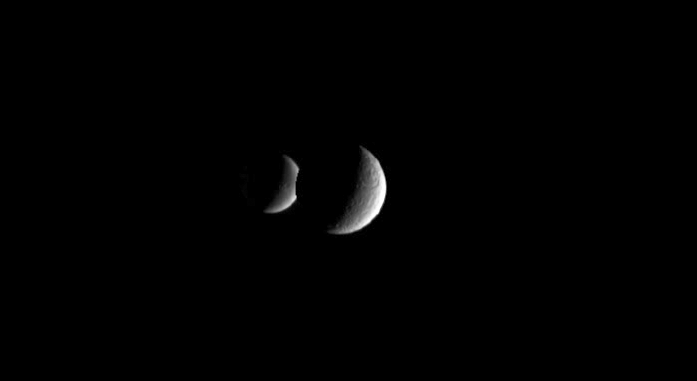

Rhea Eclipses Dione (Animation)

Two crescent moons dance around Saturn as far-off Dione slips behind its sibling moon Rhea. From Cassini’s perspective, Rhea’s bulk (1,528 kilometers, 949 miles wide) completely covered her smaller celestial companion Dione (1,126 kilometers, 700 miles wide) for about three minutes before the smaller moon re-emerged.

The images used for this movie sequence were taken over approximately 27 minutes as Cassini stared at Rhea. The images were aligned to keep Rhea close to the center of the scene. Additional frames were inserted among the 38 original Cassini images in order to smooth the appearance of Dione’s movement — a scheme called interpolation. For another eclipse movie showing these two moons, see PIA06199.

The clear-filter images in this movie were acquired with the Cassini narrow-angle camera on Dec. 5, 2005, from a distance of 2.4 million kilometers (1.5 million miles) from Rhea and 2.7 million kilometers (1.7 million miles) from Dione. Image scale is about 14 kilometers (9 miles) per pixel on Rhea and 16 kilometers (10 miles) per pixel on Dione.

The Cassini-Huygens mission is a cooperative project of NASA, the European Space Agency and the Italian Space Agency. The Jet Propulsion Laboratory, a division of the California Institute of Technology in Pasadena, manages the mission for NASA’s Science Mission Directorate, Washington, D.C. The Cassini orbiter and its two onboard cameras were designed, developed and assembled at JPL. The imaging operations center is based at the Space Science Institute in Boulder, Colo.

Credit: NASA/JPL/Space Science Institute